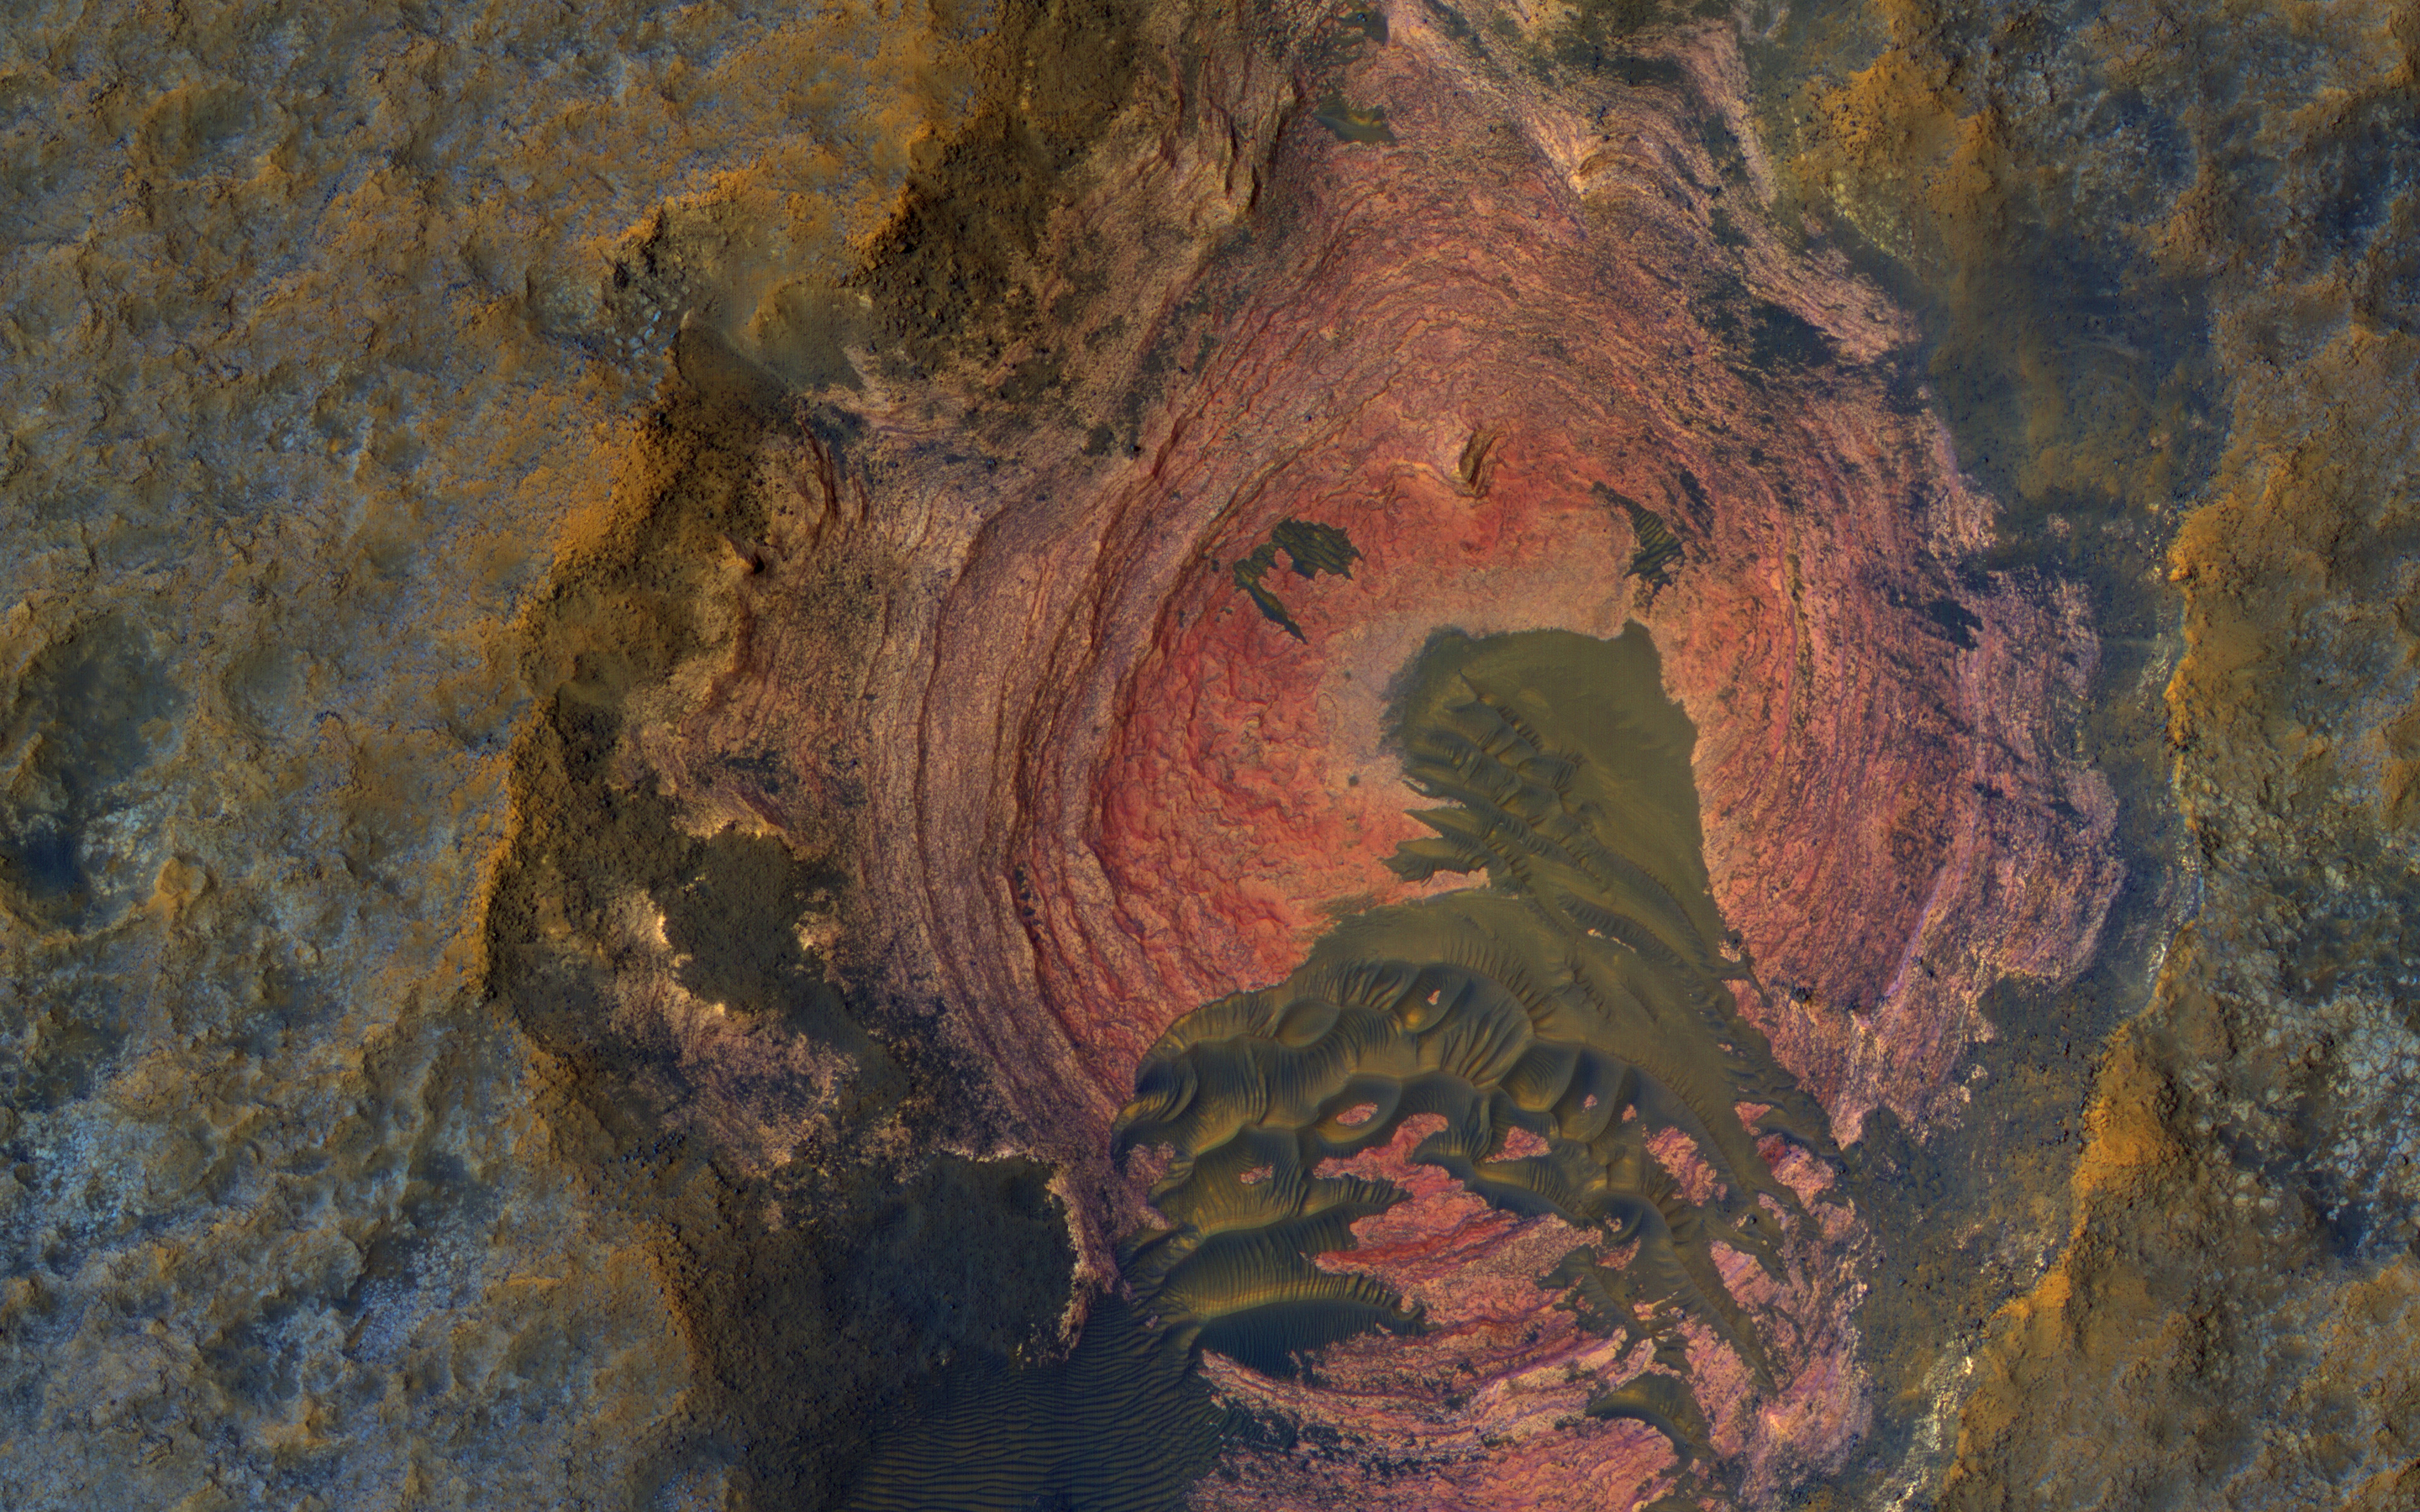

Layers and Dark Dunes

Much of Mars’ surface is covered by fine-grained materials that hide the bedrock, but elsewhere, such as in this scene, the bedrock is well exposed (except where covered by sand dunes).

Colors are enhanced in the cutout of a pit exposing reddish layers. This is part of a stereo pair, so check out the stereo anaglyph for a 3D view.

This is a stereo pair with ESP_039581_1520.

The map is projected here at a scale of 25 centimeters (9.8 inches) per pixel. [The original image scale is 26.7 centimeters (10.5 inches) per pixel (with 1 x 1 binning); objects on the order of 80 centimeters (31.5 inches) across are resolved.] North is up.

The University of Arizona, Tucson, operates HiRISE, which was built by Ball Aerospace & Technologies Corp., Boulder, Colo. NASA’s Jet Propulsion Laboratory, a division of Caltech in Pasadena, California, manages the Mars Reconnaissance Orbiter Project for NASA’s Science Mission Directorate, Washington.

Credit: NASA/JPL-Caltech/Univ. of Arizona